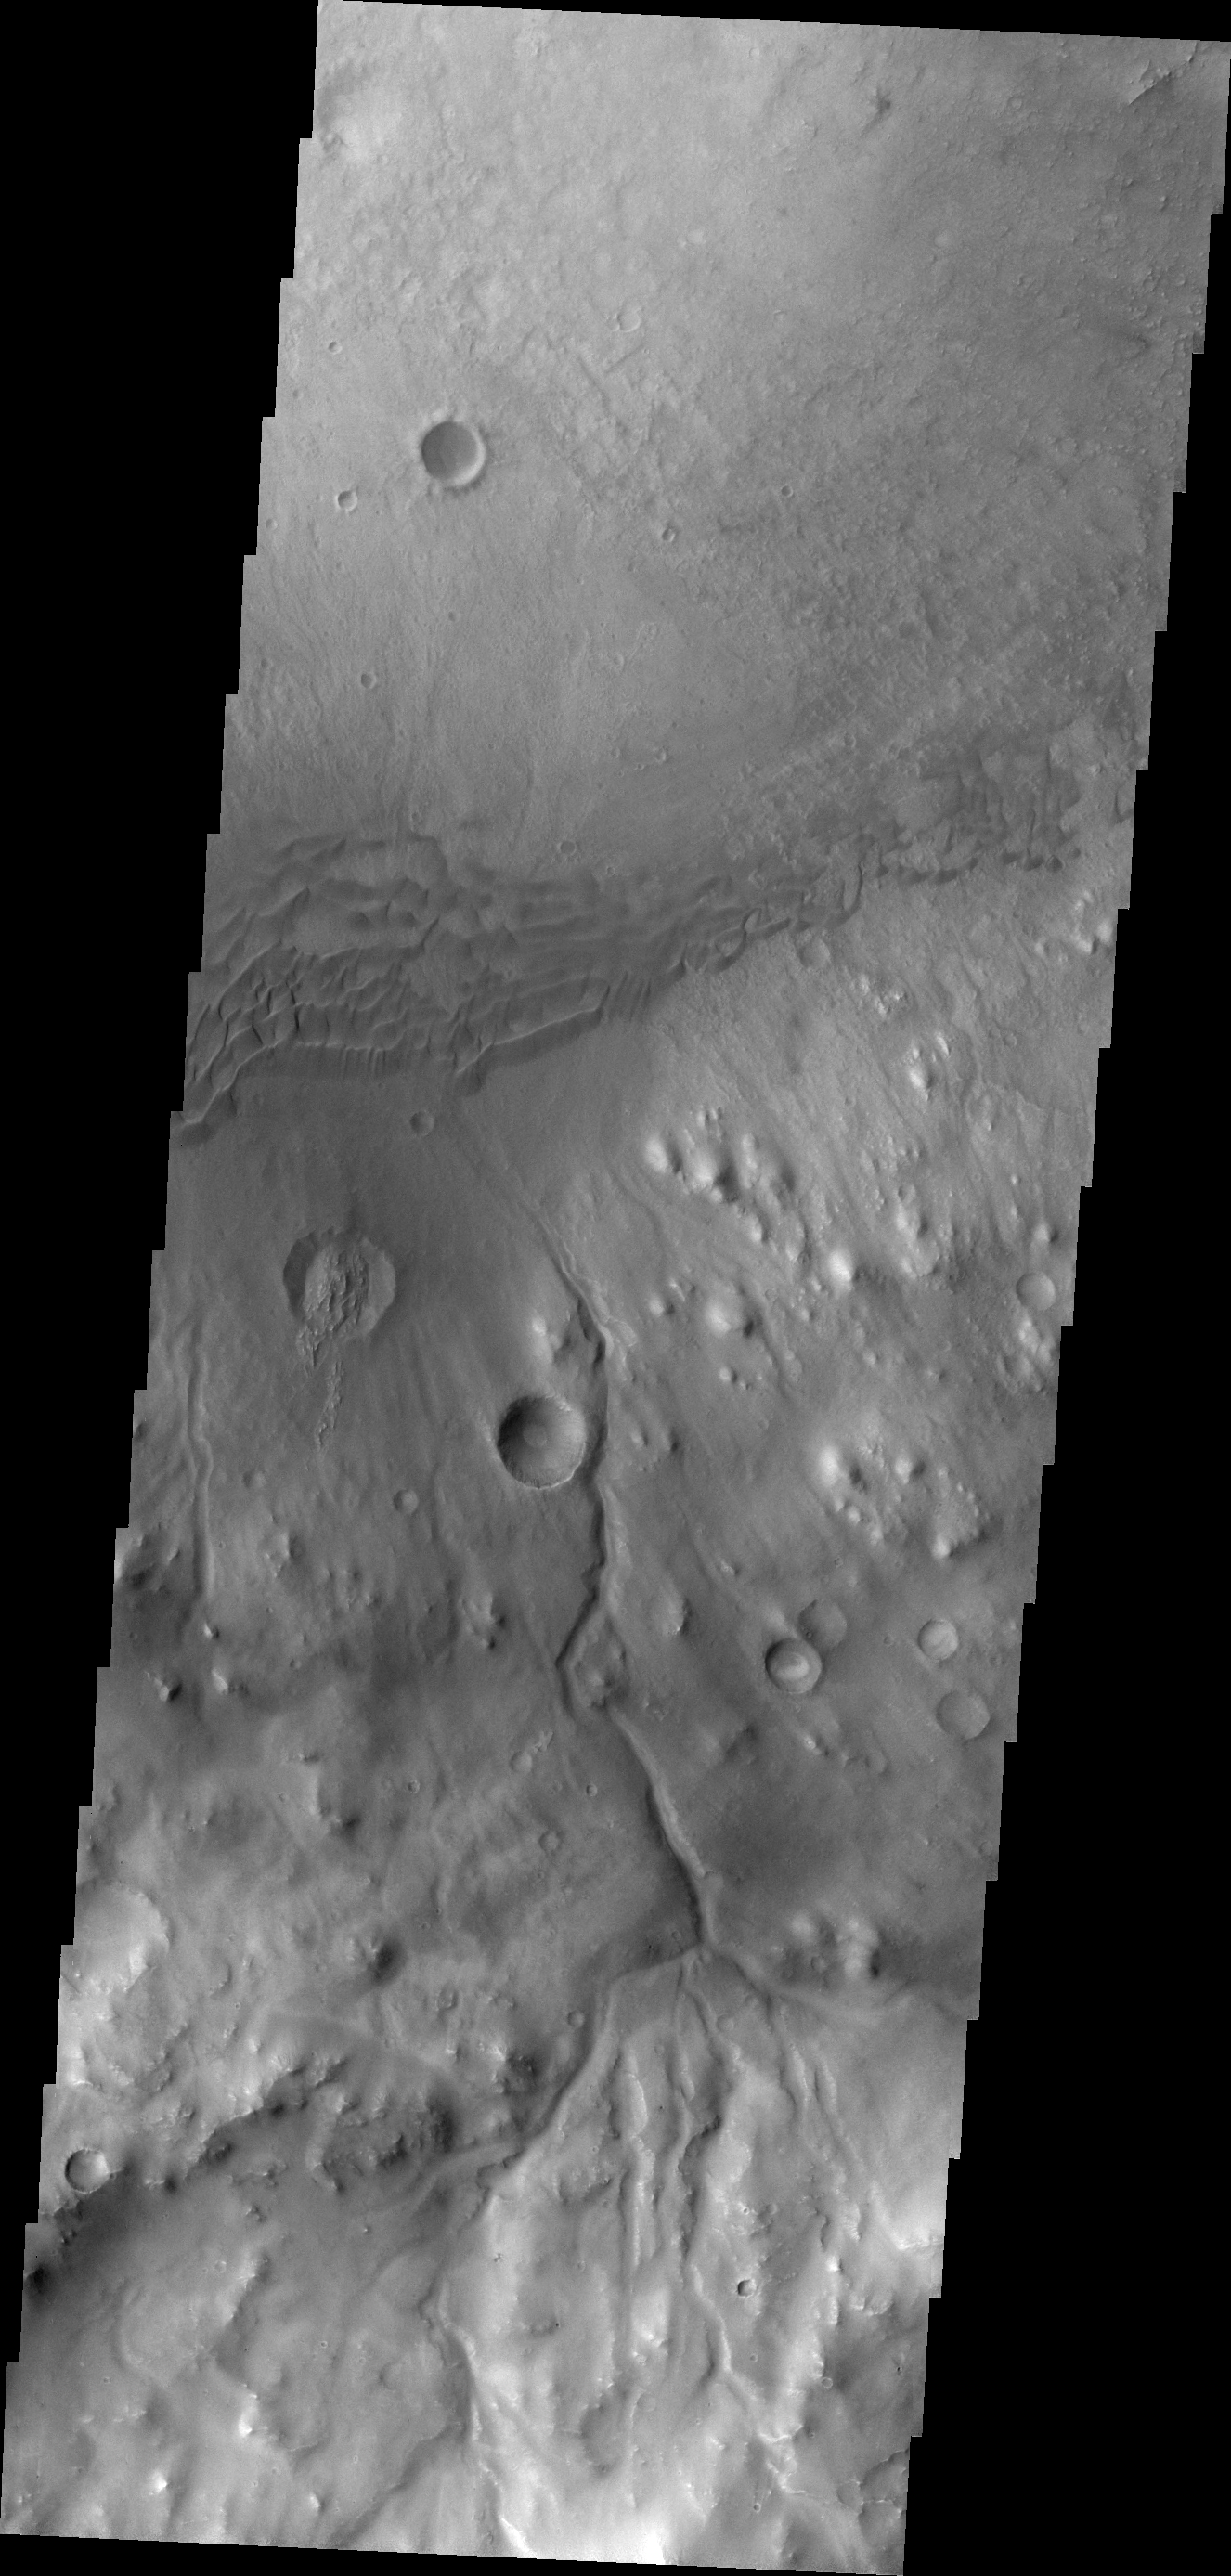

Gale Crater

This VIS image shows a portion of the rim and floor of Gale Crater. The crater rim is dissected by a channel, and dunes are located on the floor at the rim margin.

Credit: NASA/JPL/ASU